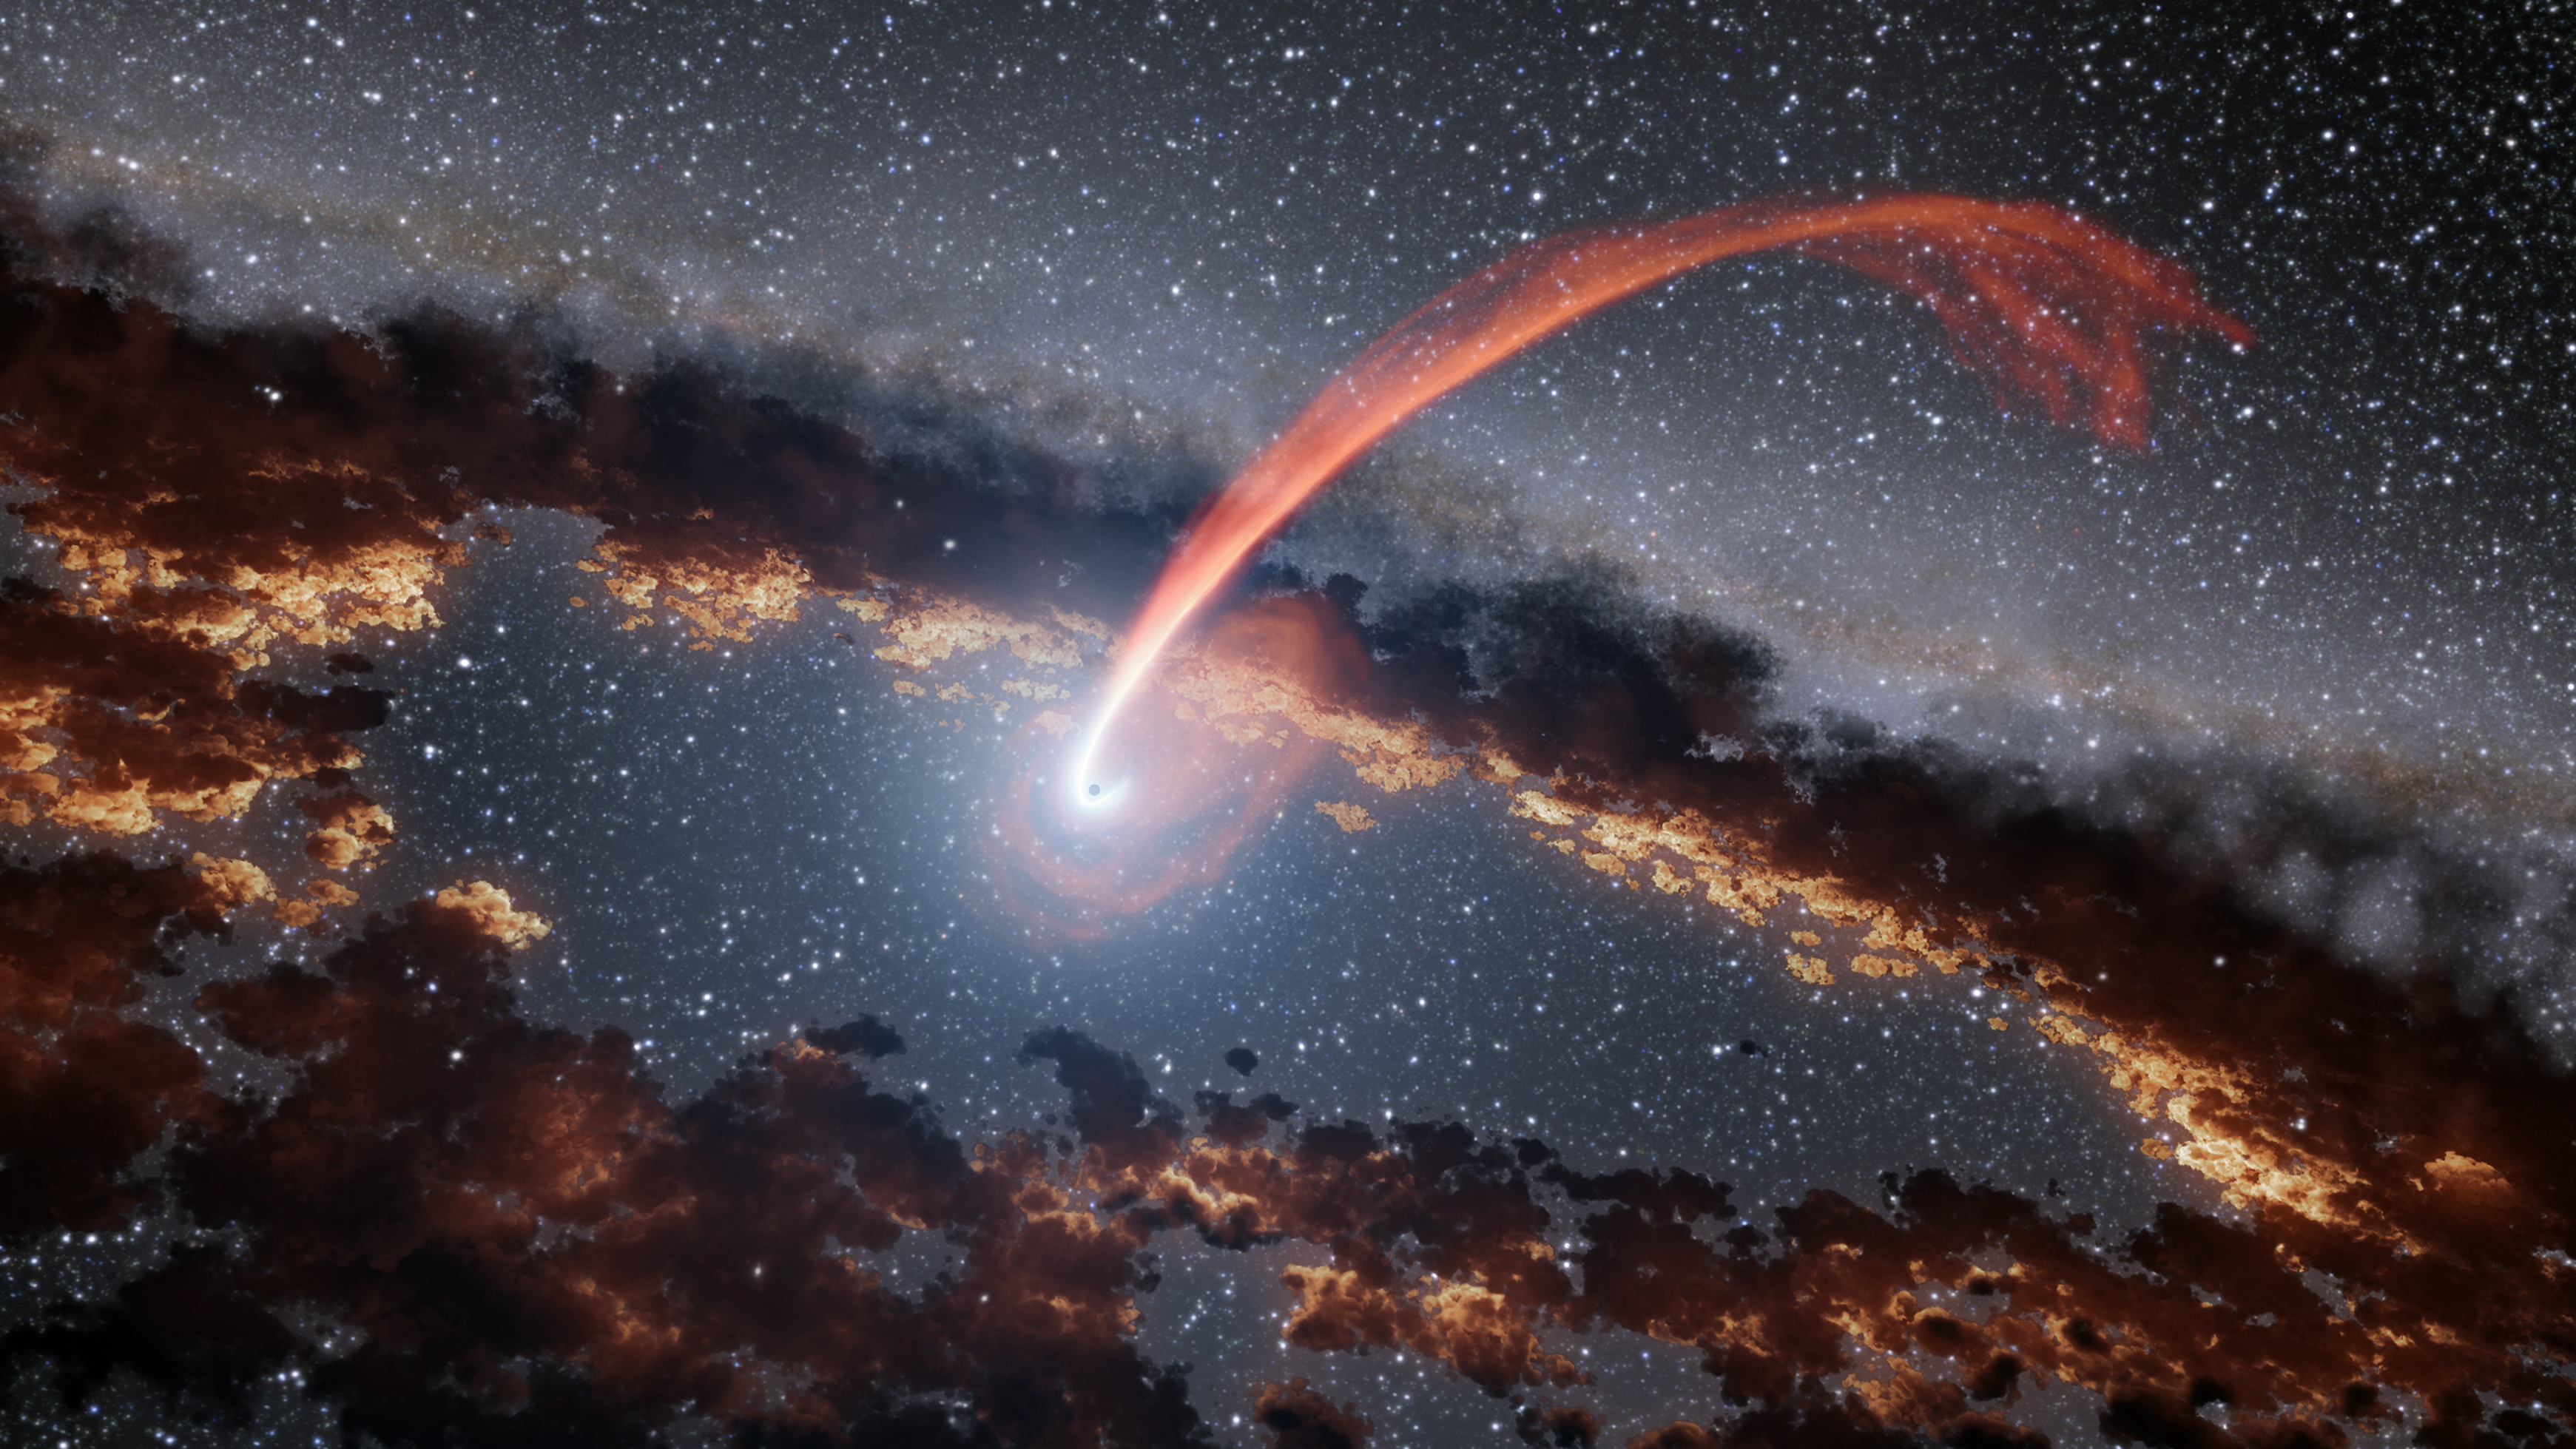

Infrared Echoes of a Black Hole Eating a Star (Illustration)

This illustration shows a glowing stream of material from a star as it is being devoured by a supermassive black hole in a tidal disruption flare.

When a star passes within a certain distance of a black hole — close enough to be gravitationally disrupted — the stellar material gets stretched and compressed as it falls into the black hole. In the process of being accreted, the gas heats up and creates a lot of optical and ultraviolet light, which destroys nearby dust but merely heats dust further out. The farther dust that is heated emits a large amount of infrared light. In recent years, a few dozen such flares have been discovered, but they are not well understood.

Astronomers gained new insights into tidal disruption flares thanks to data from NASA’s Wide-field Infrared Survey Explorer (WISE). Studies using WISE data characterized tidal disruption flares by studying how surrounding dust absorbs and re-emits their light, like echoes. This approach allowed scientists to measure the energy of flares from stellar tidal disruption events more precisely than ever before.

JPL manages and operates WISE for NASA’s Science Mission Directorate in Washington. The spacecraft was put into hibernation mode in 2011, after it scanned the entire sky twice, thereby completing its main objectives. In September 2013, WISE was reactivated, renamed NEOWISE and assigned a new mission to assist NASA’s efforts to identify potentially hazardous near-Earth objects.

Credit: NASA/JPL-Caltech